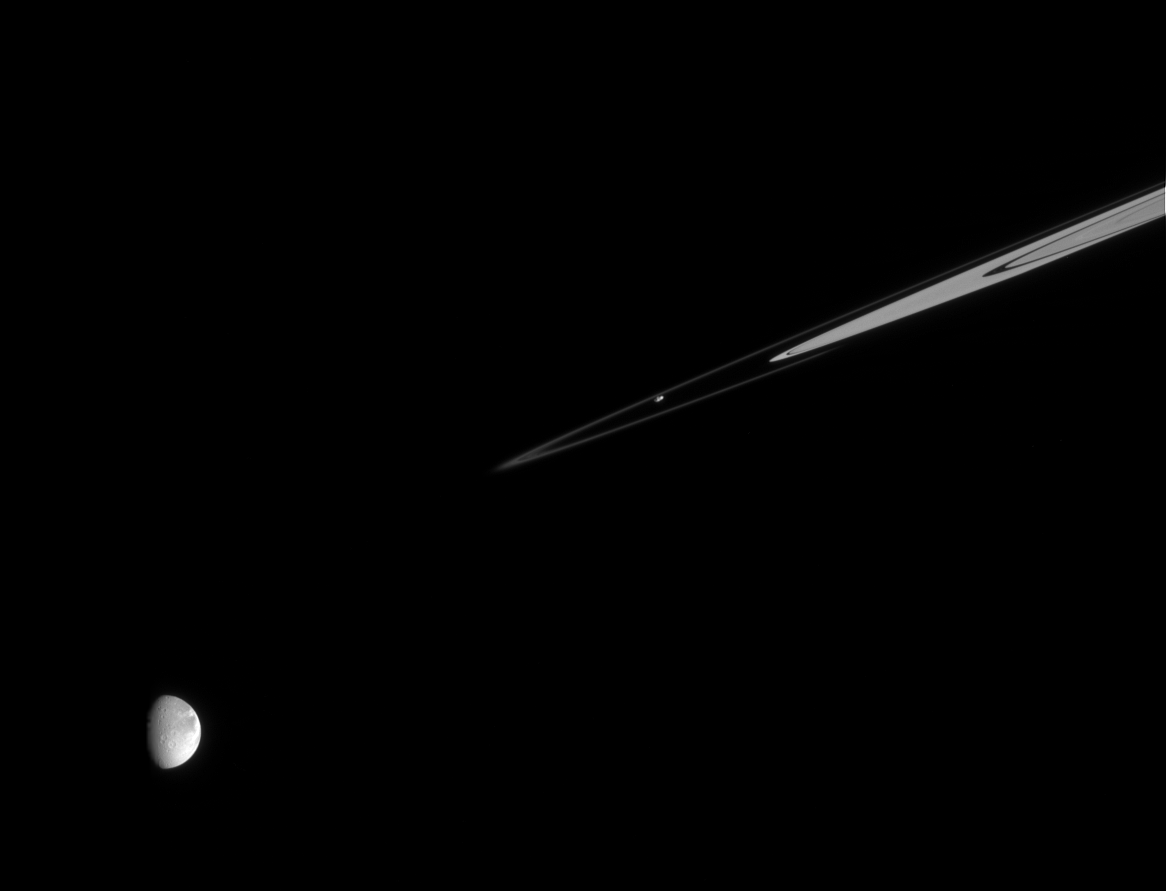

Prometheus with Distant Dione

The ring moon Prometheus continues its work shaping the delicate F ring as Dione looks on. It is easy to see how Prometheus has an irregular, oblong shape, while Dione is quite round.

The rings are partly cut off by Saturn’s shadow at right.

Prometheus is 102 kilometers (63 miles) wide; Dione is 1,123 kilometers (700 miles) wide.

The image was taken in visible light with the Cassini spacecraft narrow-angle camera on Dec. 20, 2005, at a distance of approximately 2.5 million kilometers (1.6 million miles) from Dione and 2.2 million kilometers (1.4 million miles) from Prometheus. The image scale is 15 kilometers (9 miles) per pixel on Dione and 13 kilometers (8 miles) per pixel on Prometheus.

The Cassini-Huygens mission is a cooperative project of NASA, the European Space Agency and the Italian Space Agency. The Jet Propulsion Laboratory, a division of the California Institute of Technology in Pasadena, manages the mission for NASA’s Science Mission Directorate, Washington, D.C. The Cassini orbiter and its two onboard cameras were designed, developed and assembled at JPL. The imaging operations center is based at the Space Science Institute in Boulder, Colo.

Credit: NASA/JPL/Space Science Institute